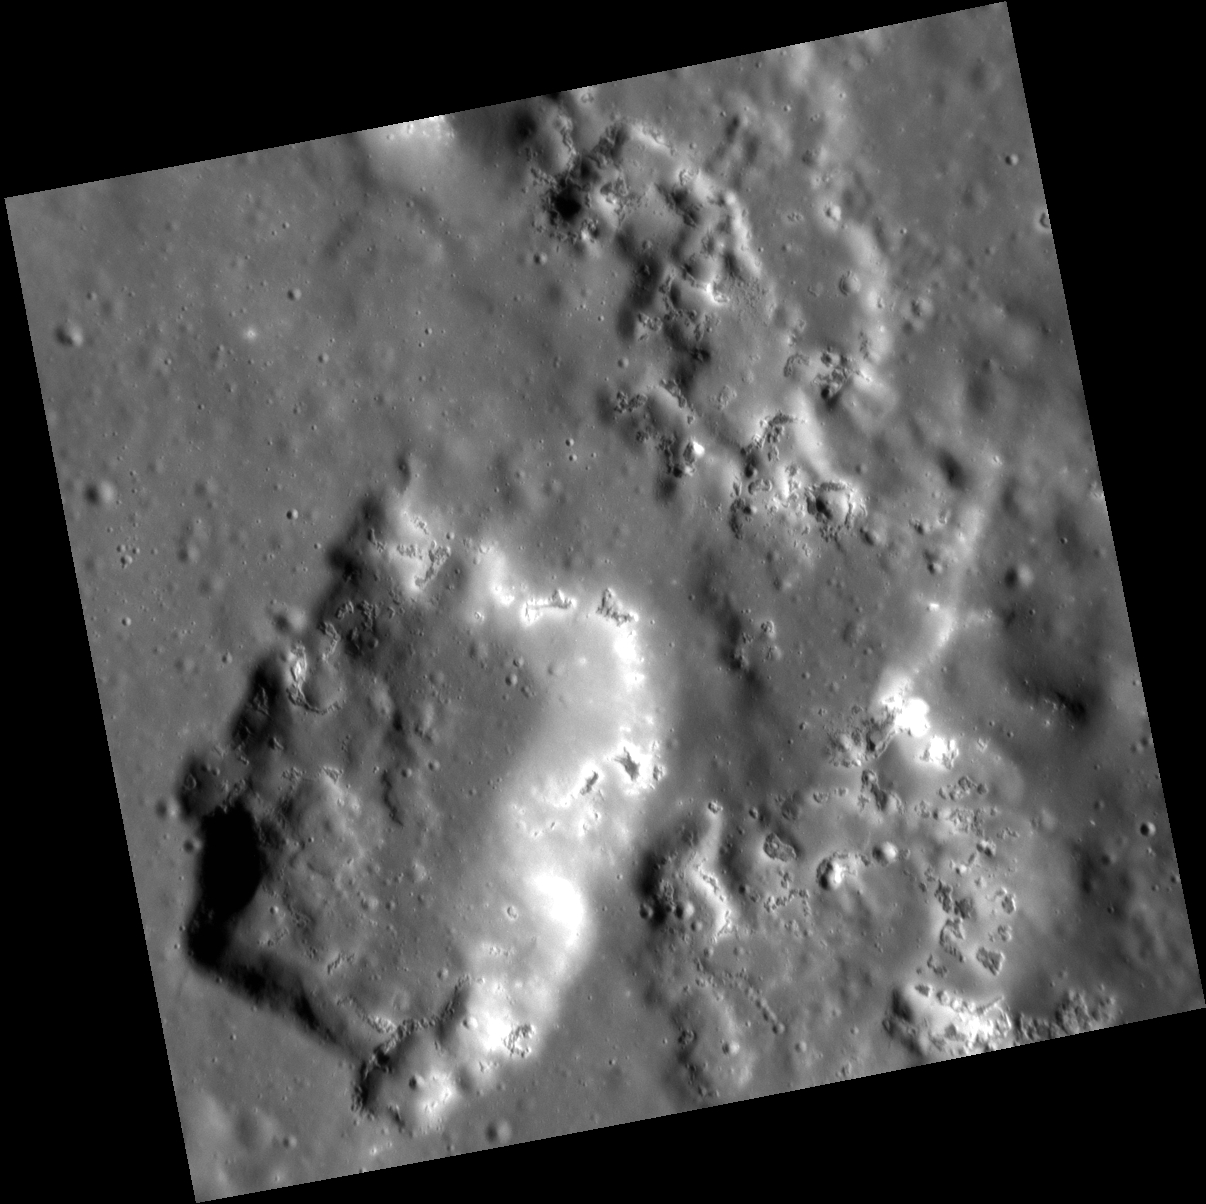

Hole-y Smokes!

On the left side of the image above, the large depression is thought to be a volcanic vent that formed inside the peak-ring basin Praxiteles. On the right, the peak ring is discontinuous, and hollows are found in line with where the peak ring is expected. There are even hollows that have formed on portions of the vent itself. Images such as this hint at a possible relationship between the formation of explosive volcanic deposits and hollows.

This image was acquired as a high-resolution targeted observation. Targeted observations are images of a small area on Mercury’s surface at resolutions much higher than the 200-meter/pixel morphology base map. It is not possible to cover all of Mercury’s surface at this high resolution, but typically several areas of high scientific interest are imaged in this mode each week.

Date acquired: October 18, 2012
Image Mission Elapsed Time (MET): 259063335
Image ID: 2788927
Instrument: Narrow Angle Camera (NAC) of the Mercury Dual Imaging System (MDIS)
Center Latitude: 26.95°
Center Longitude: 301.0° E
Resolution: 26 meters/pixel
Scale: The depression to the left is 9.5 km (5.9 mi.) wide
Incidence Angle: 68.5°
Emission Angle: 6.3°
Phase Angle: 62.1°

The MESSENGER spacecraft is the first ever to orbit the planet Mercury, and the spacecraft’s seven scientific instruments and radio science investigation are unraveling the history and evolution of the Solar System’s innermost planet. Visit the Why Mercury? section of this website to learn more about the key science questions that the MESSENGER mission is addressing. During the one-year primary mission, MDIS acquired 88,746 images and extensive other data sets. MESSENGER is now in a year-long extended mission, during which plans call for the acquisition of more than 80,000 additional images to support MESSENGER’s science goals.

For information regarding the use of images, see the MESSENGER image use policy.

Credit: NASA/Johns Hopkins University Applied Physics Laboratory/Carnegie Institution of Washington